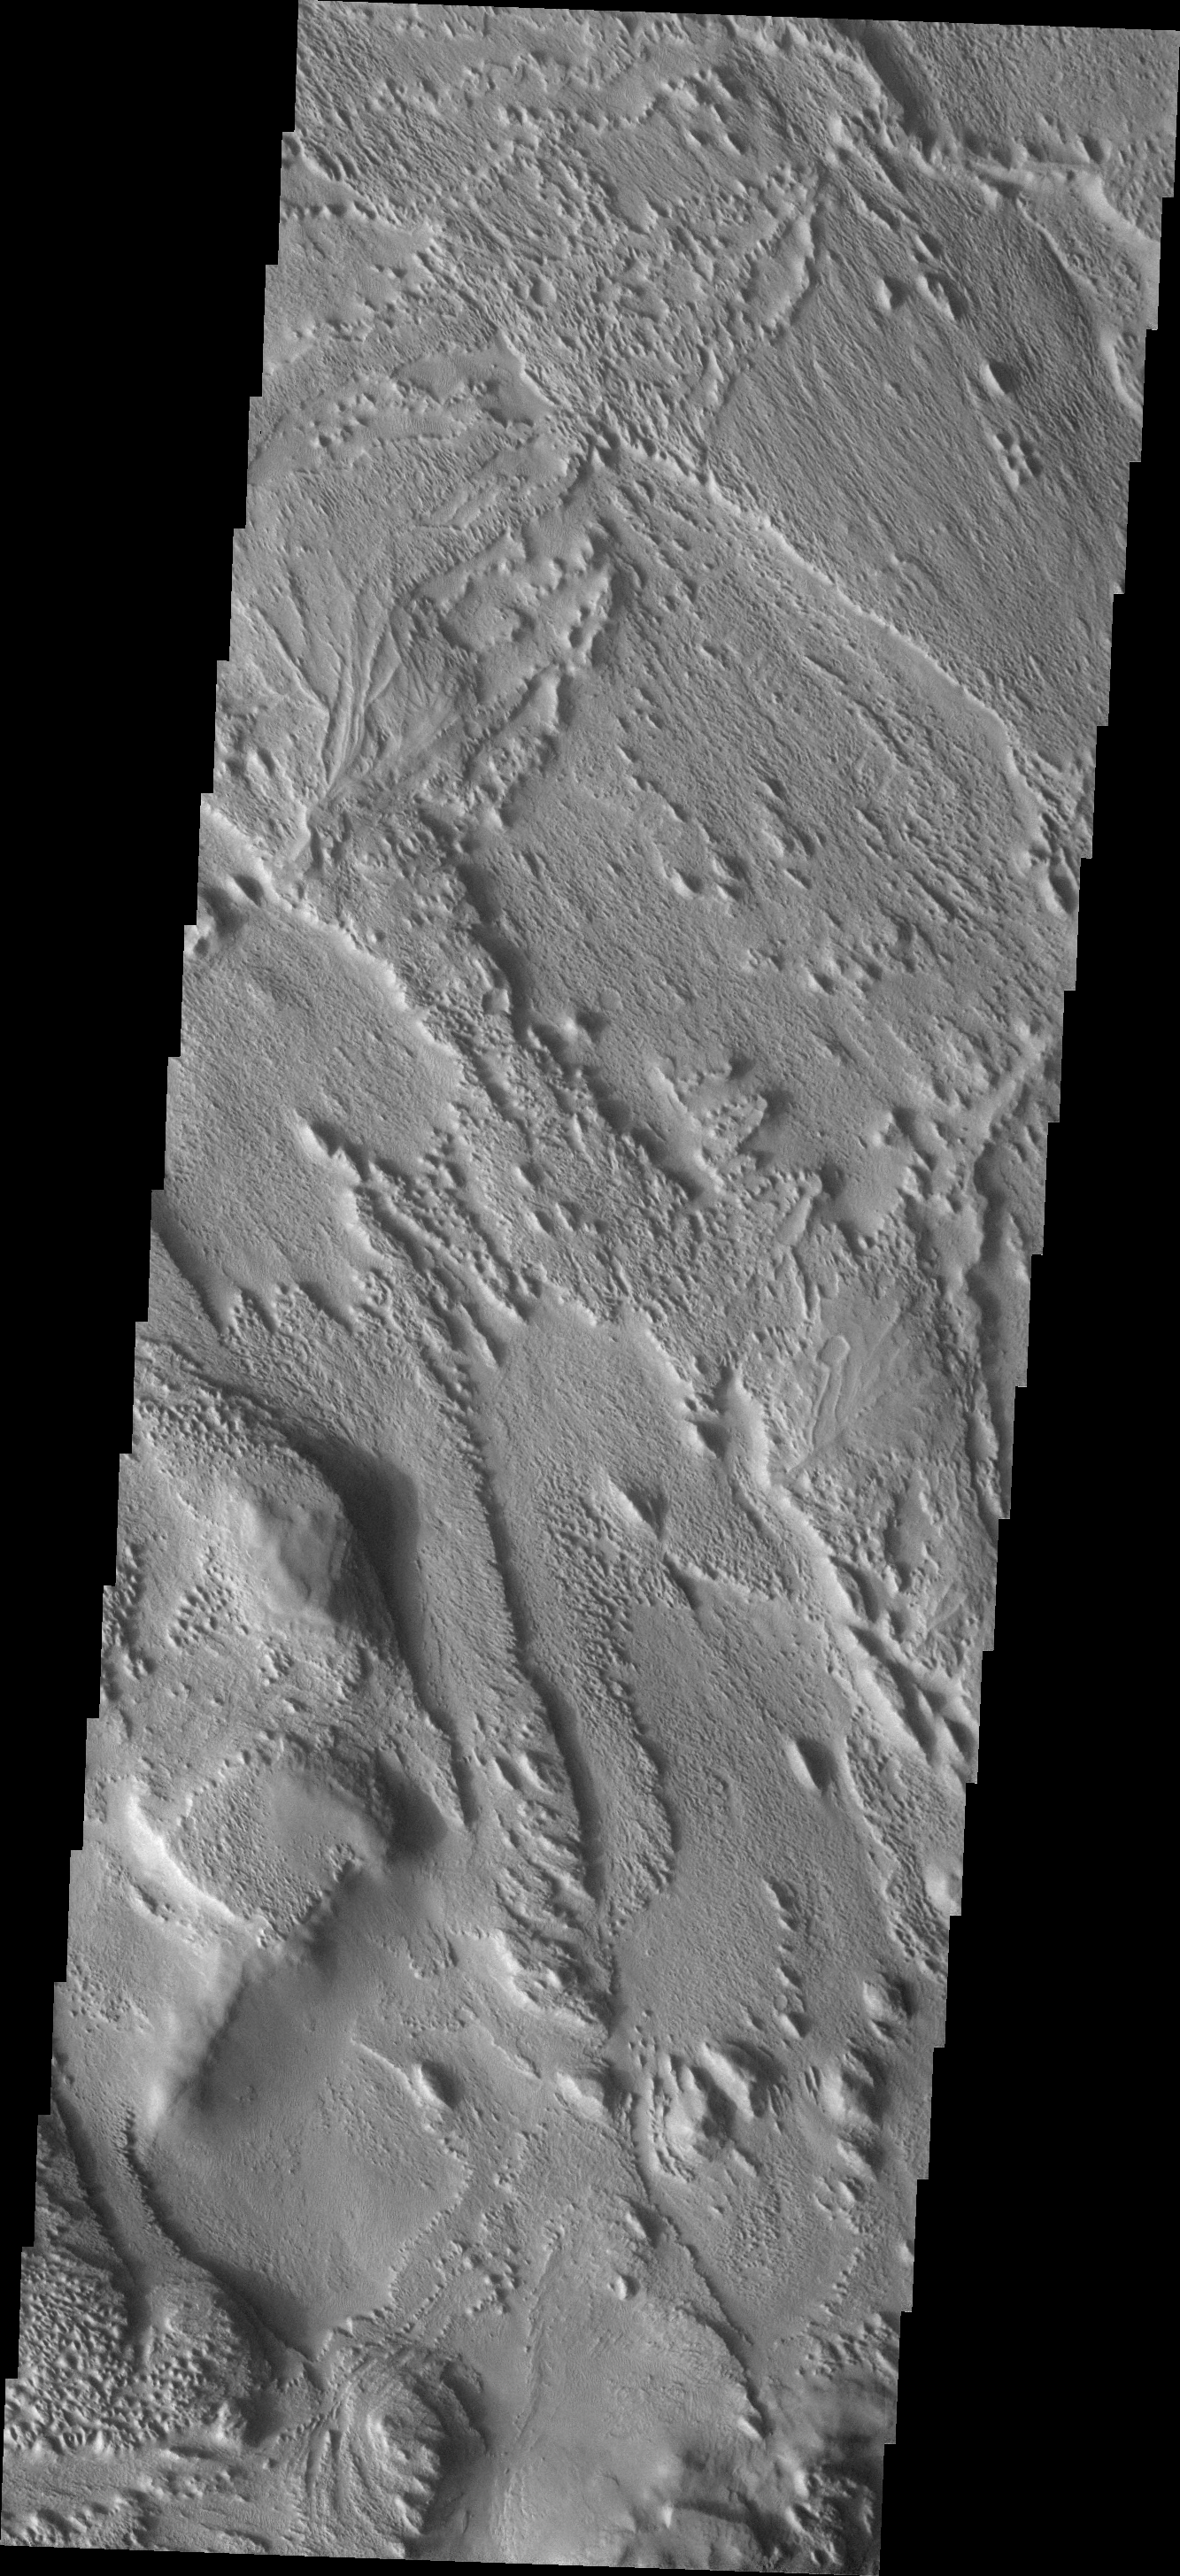

Complex Surface

This VIS image shows a portion of the eastern side of Aeolis Planum. The region has been extensively eroded by the wind. Relics of an earlier surface are located in the central part of the image, in the form of inverted channels. The material that filled in the channels is more resistant to the wind than the surrounding materials.

Image information: VIS instrument. Latitude -3.0N, Longitude 149.7E. 18 meter/pixel resolution.

Please see the THEMIS Data Citation Note for details on crediting THEMIS images.

Note: this THEMIS visual image has not been radiometrically nor geometrically calibrated for this preliminary release. An empirical correction has been performed to remove instrumental effects. A linear shift has been applied in the cross-track and down-track direction to approximate spacecraft and planetary motion. Fully calibrated and geometrically projected images will be released through the Planetary Data System in accordance with Project policies at a later time.

NASA’s Jet Propulsion Laboratory manages the 2001 Mars Odyssey mission for NASA’s Office of Space Science, Washington, D.C. The Thermal Emission Imaging System (THEMIS) was developed by Arizona State University, Tempe, in collaboration with Raytheon Santa Barbara Remote Sensing. The THEMIS investigation is led by Dr. Philip Christensen at Arizona State University. Lockheed Martin Astronautics, Denver, is the prime contractor for the Odyssey project, and developed and built the orbiter. Mission operations are conducted jointly from Lockheed Martin and from JPL, a division of the California Institute of Technology in Pasadena.

Credit: NASA/JPL/ASU